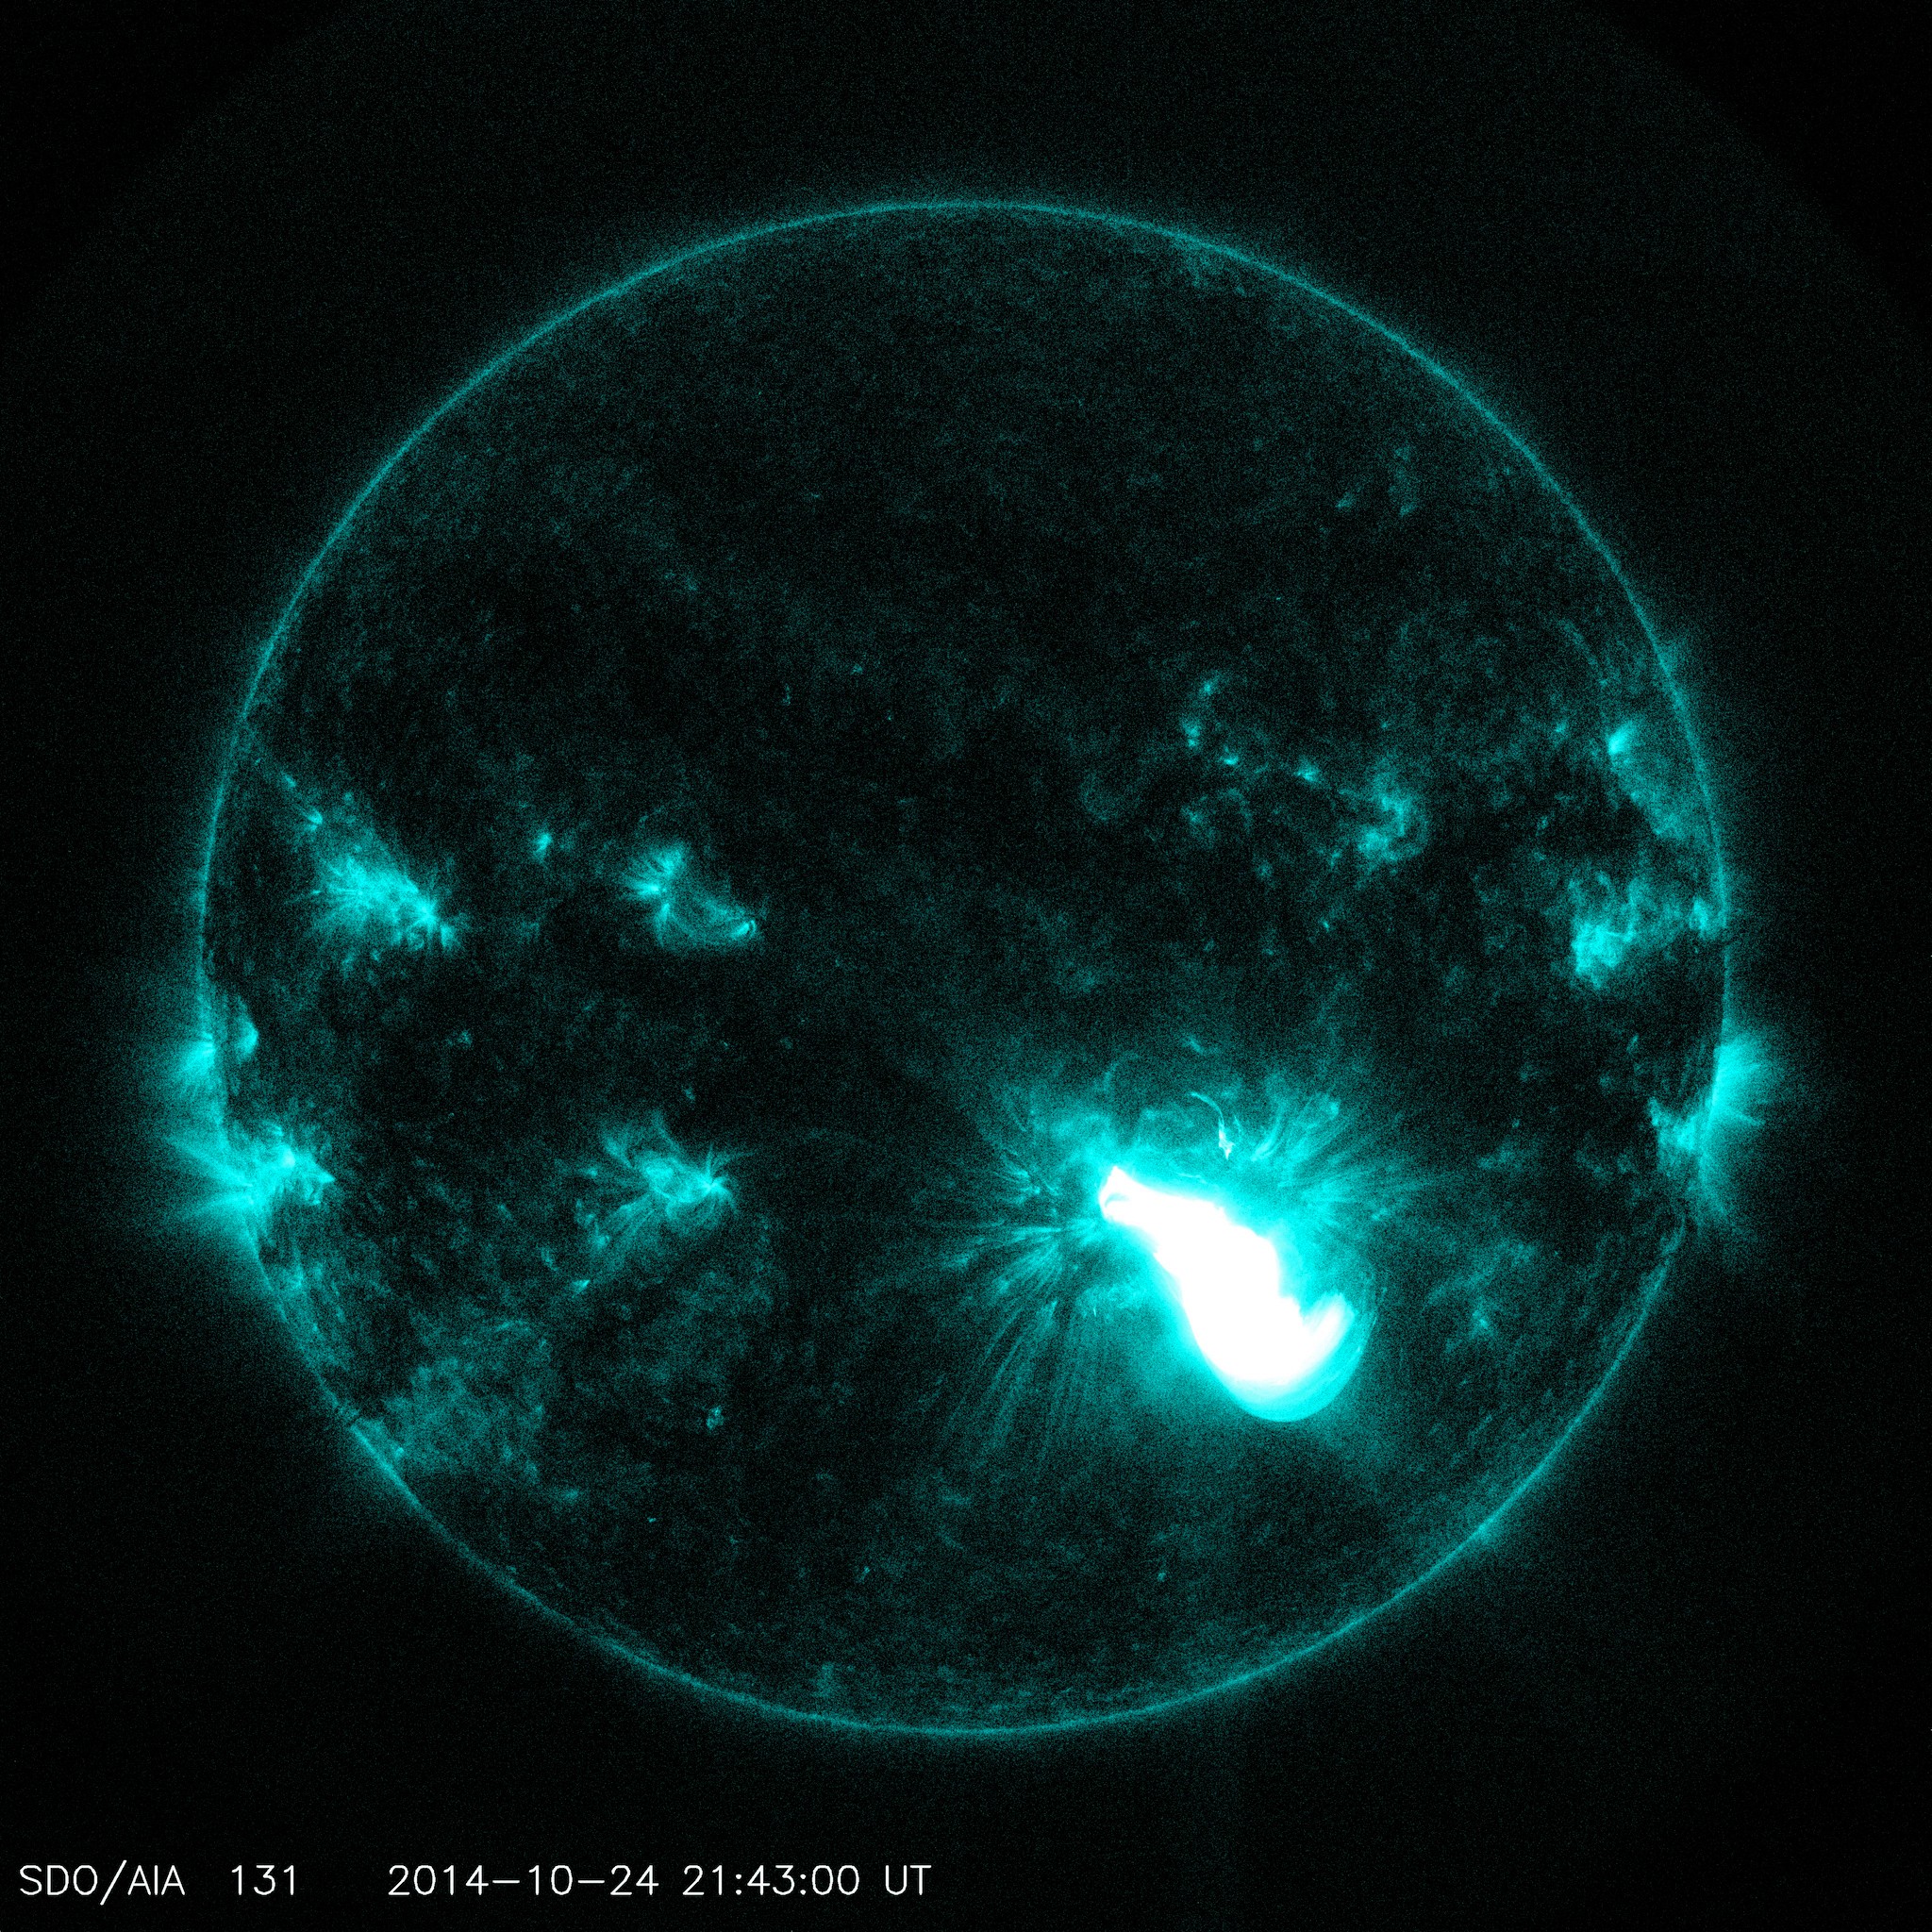

Giant Sunspot Erupts on October 24, 2014

SDO AIA image of the X3.1 flare in 131 angstrom light from 21:43 UT on October 24, 2014. More info: The sun emitted a significant solar flare, peaking at 5:40 p.m. EDT on Oct. 24, 2014. NASA's Solar Dynamics Observatory, which watches the sun constantly, captured images of the event. Solar flares are powerful bursts of radiation. Harmful radiation from a flare cannot pass through Earth's atmosphere to physically affect humans on the ground, however -- when intense enough -- they can disturb the atmosphere in the layer where GPS and communications signals travel. This flare is classified as an X3.1-class flare. X-class denotes the most intense flares, while the number provides more information about its strength. An X2 is twice as intense as an X1, an X3 is three times as intense, etc. The flare erupted from a particularly large active region -- labeled AR 12192 -- on the sun that is the largest in 24 years. This is the fourth substantial flare from this active region since Oct. 19. Credit: NASA's Goddard Space Flight Center

Credit: NASA/SDO